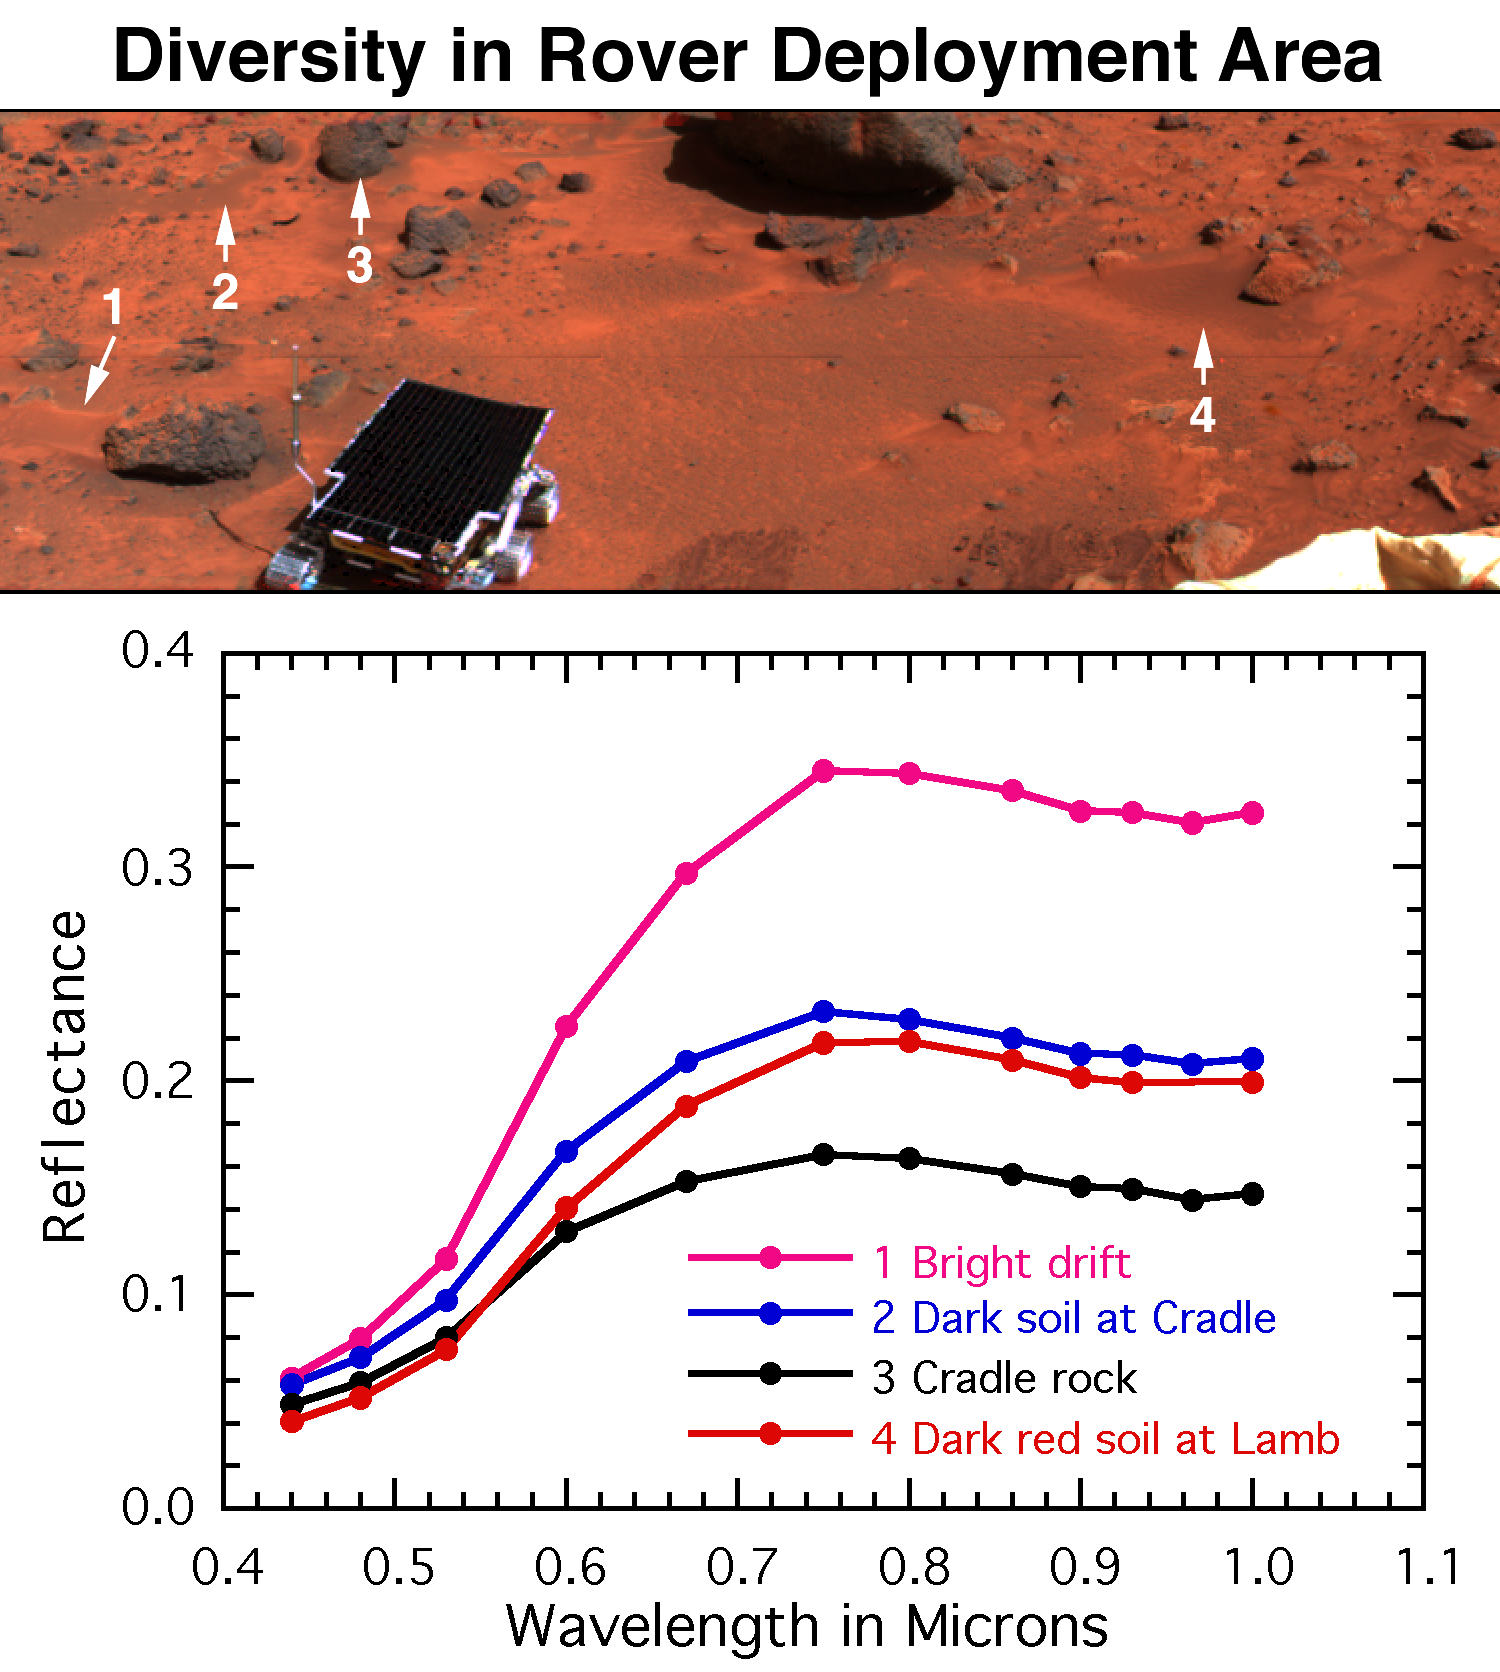

Diversity of Soils near Rover Deploy Region

The surface near the rover’s egress from the lander contains mainly bright red drift (#1), dark gray rocks such as Cradle (# 3), soil intermediate in color to the rocks and drift (#2), and dark red soil on and around the rock Lamb (#4). Globally, Mars is characterized by similar color variations. The spectra, measured using the full 13-color capability of the Imager for Mars Pathfinder (IMP), provide evidence for the mineralogy of the unweathered rocks and highly weathered red soils.

Mars Pathfinder is the second in NASA’s Discovery program of low-cost spacecraft with highly focused science goals. The Jet Propulsion Laboratory, Pasadena, CA, developed and manages the Mars Pathfinder mission for NASA’s Office of Space Science, Washington, D.C. JPL is an operating division of the California Institute of Technology (Caltech).

Photojournal note: Sojourner spent 83 days of a planned seven-day mission exploring the Martian terrain, acquiring images, and taking chemical, atmospheric and other measurements. The final data transmission received from Pathfinder was at 10:23 UTC on September 27, 1997. Although mission managers tried to restore full communications during the following five months, the successful mission was terminated on March 10, 1998.

Credit: NASA/JPL/Johns Hopkins University